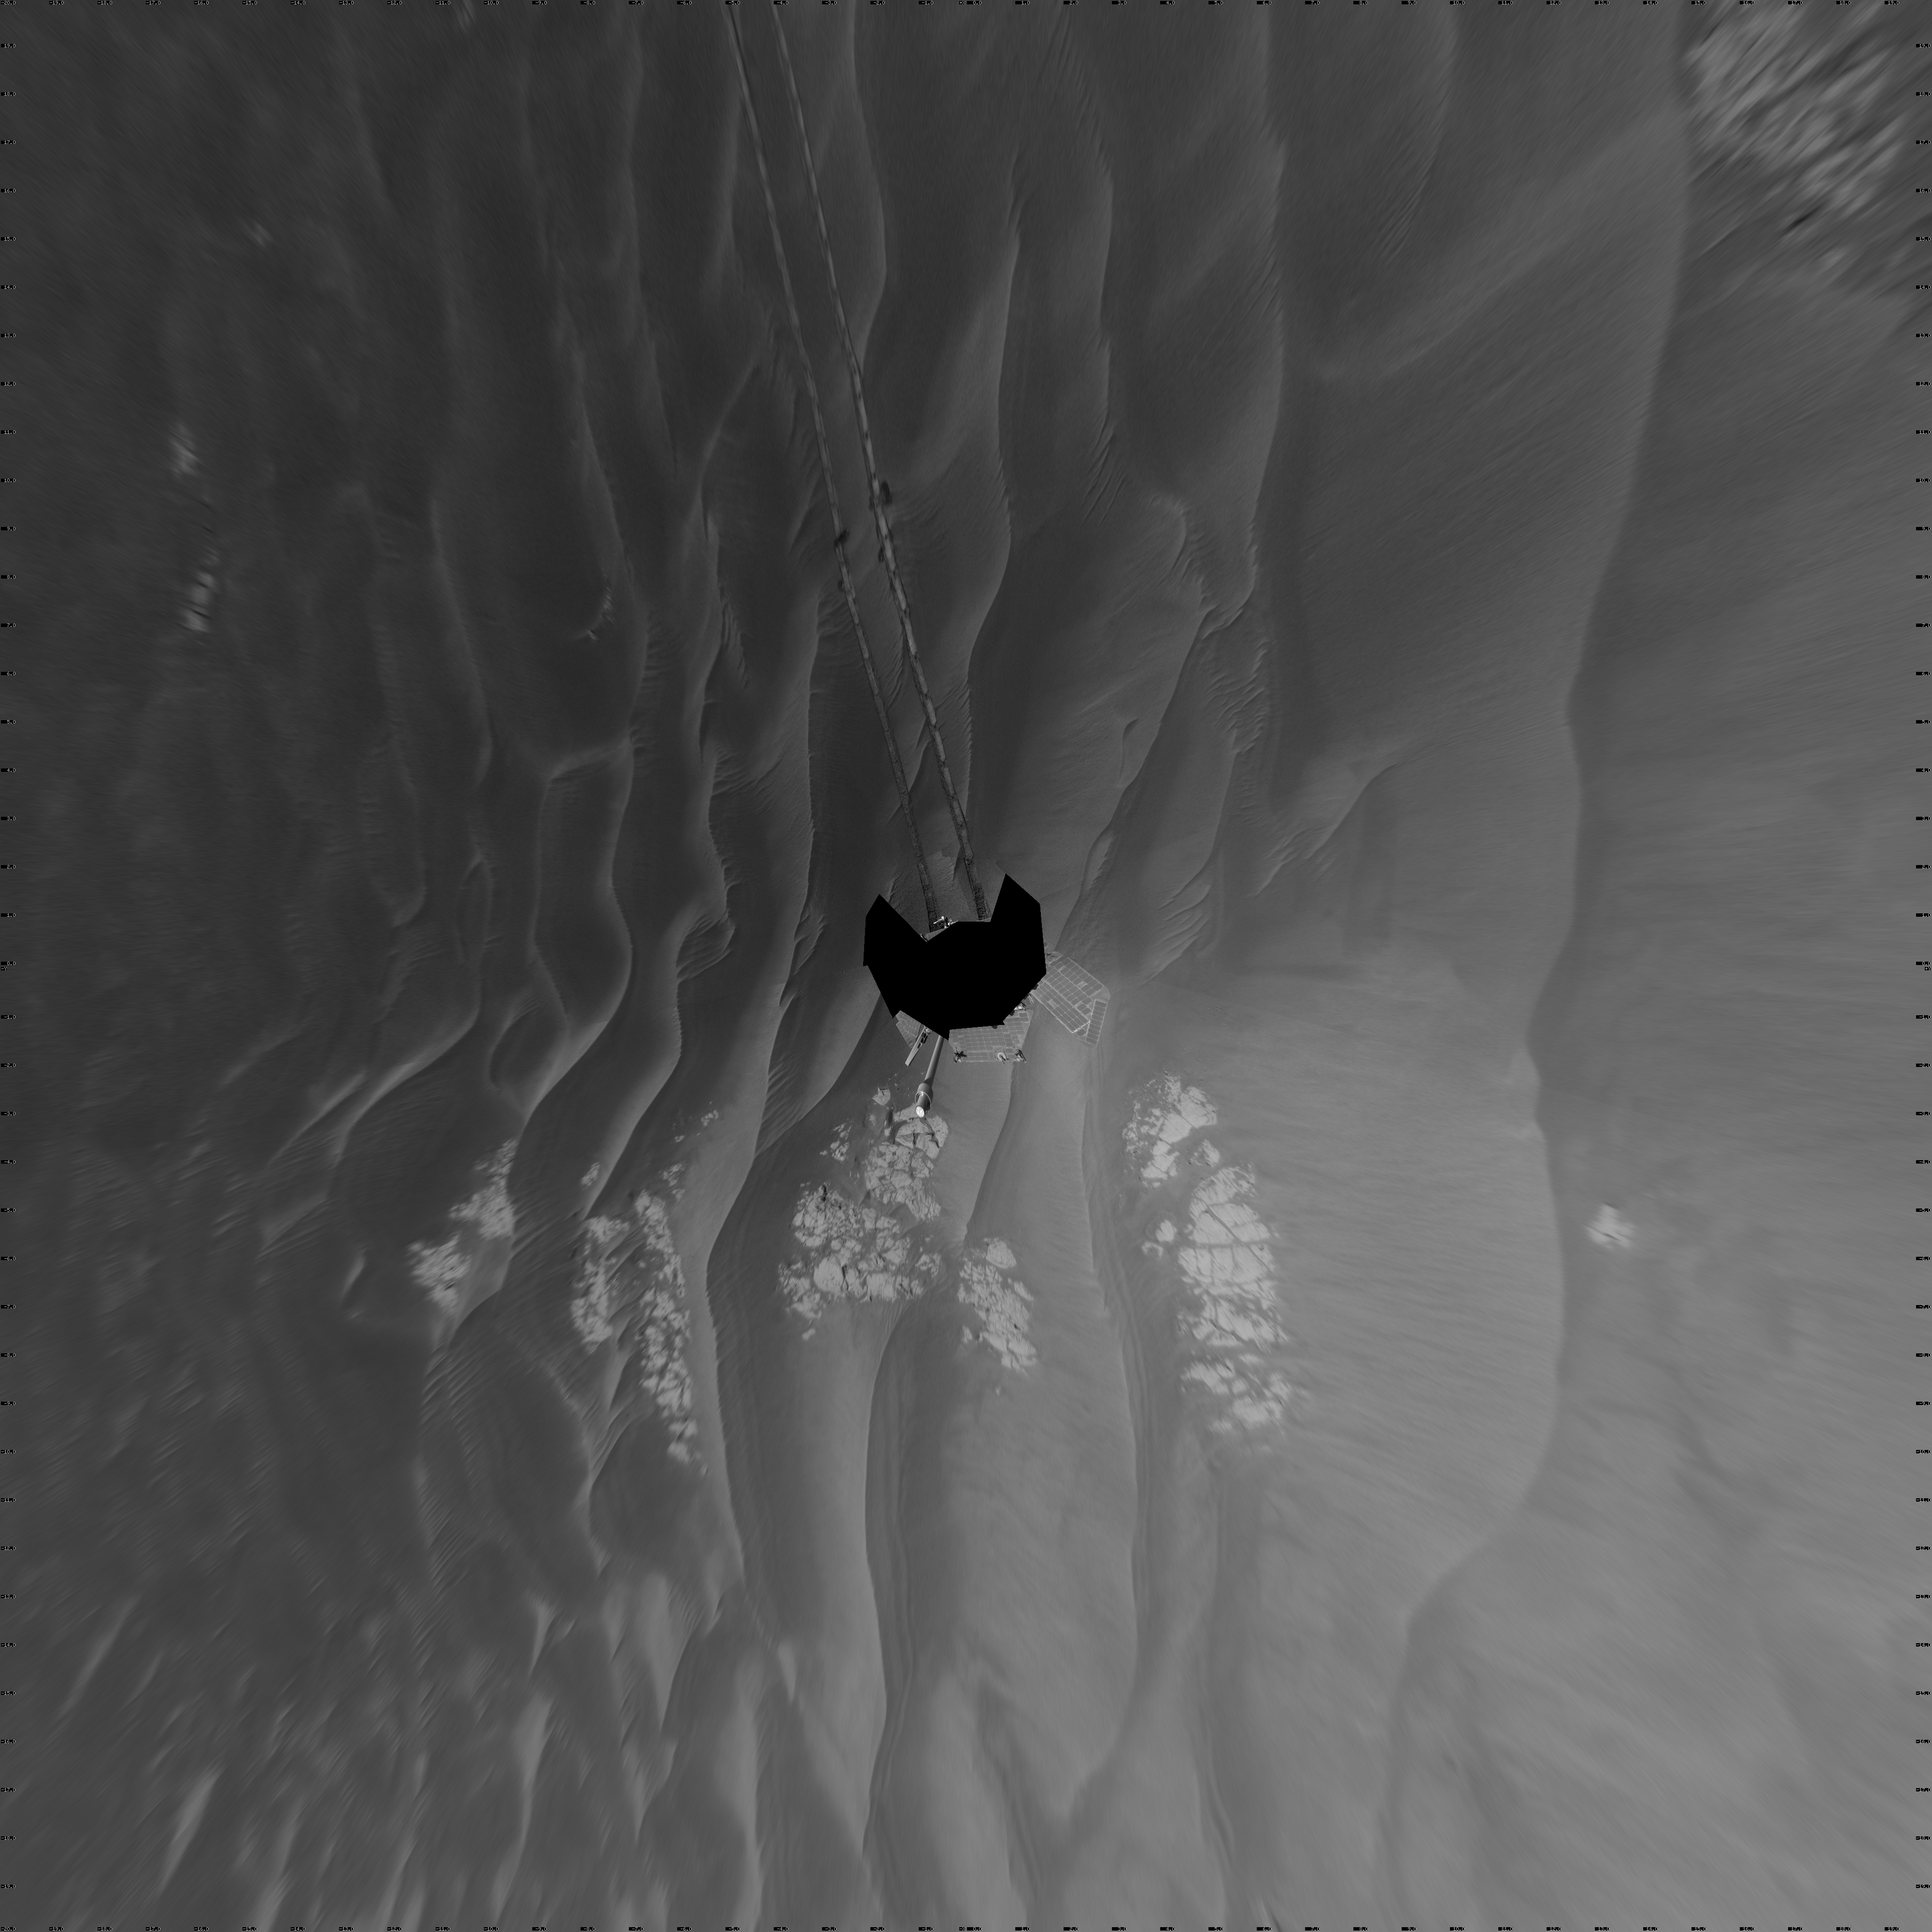

Opportunity’s Surroundings After Sol 2220 Drive (Vertical)

NASA’s Mars Exploration Rover Opportunity used its navigation camera to take the images combined into this full 360-degree view of the rover’s surroundings after a drive on the 2,220th Martian day, or sol, of Opportunity’s mission on Mars (April 22, 2010). North is at the top.

Opportunity drove 10.18 meters (33.4 feet) toward the south-southeast on Sol 2220. The drive had been planned to go farther, but one precaution included in the commands sent to Opportunity that sol was for the rover to pause after about 10 meters and check whether its wheels were slipping more than 40 percent. This was a safeguard against having the rover’s wheels sink too far into the sand. The slippage had exceeded that amount, so Opportunity did not try to drive farther. After receiving data from the Sol 2220 drive, the rover team assessed the situation and decided that the wheels were not sinking excessively despite the slippage. After recharging batteries, Opportunity continued driving in the same direction six sols later.

Opportunity took some of the component images for this mosaic on Sol 2220, after the drive, and the rest on Sol 2221. Wind-formed ripples of dark sand make up much of the terrain surrounding this position. Patches of outcrop are visible to the south. For scale, the distance between the parallel wheel tracks is about 1 meter (about 40 inches).

The site is about 6 kilometers (3.7 miles) south-southwest of Victoria Crater.

This view is presented as a vertical projection with geometric seam correction.

Credit: NASA/JPL-Caltech